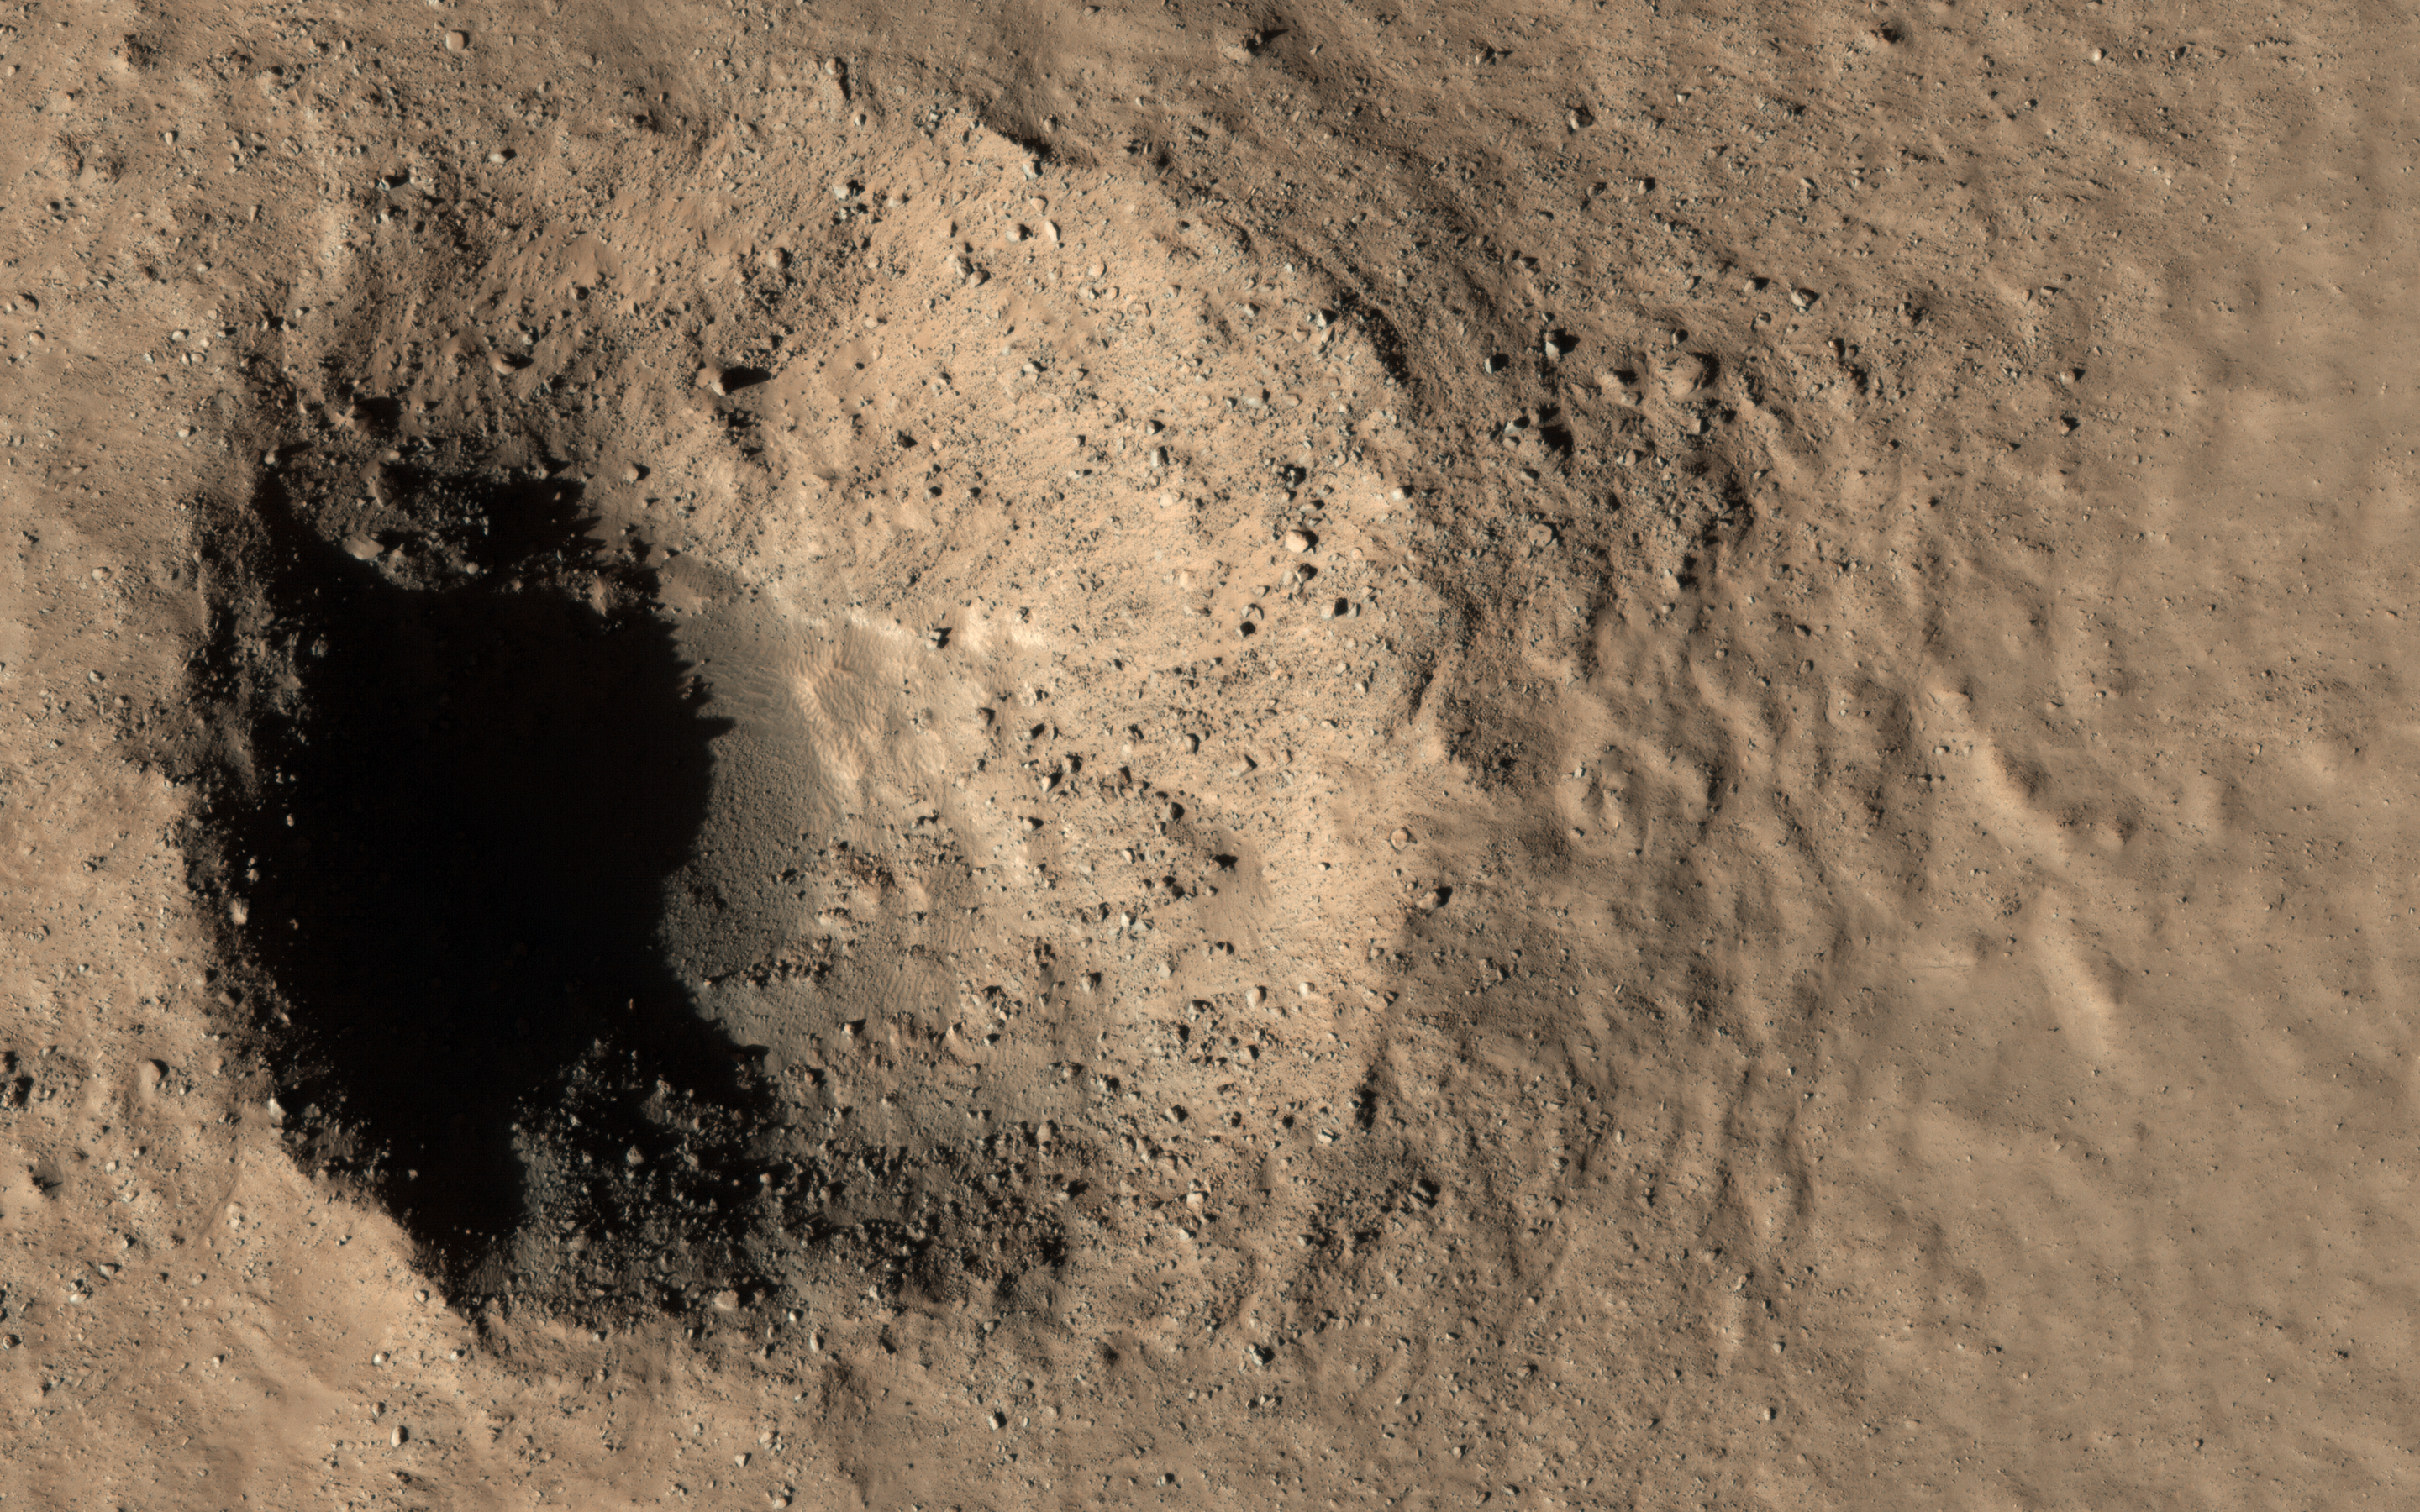

Two Young Craters

This image caught two different targets at once! In the top (northern) part there is a geologically-young crater about 300 meters in diameter, with rocky ejecta. The crater looks very fresh and steep and is not buried or filled in with the smooth deposits that cover the region. Craters like this tell us what is in the shallow subsurface and are very valuable for understanding the geology.

In the bottom (southern) part is a smaller crater, only about 15 meters across. This one is even younger, having formed between 2008 and 2010, when it was detected by MRO’s Context Camera. The smaller crater exposed subsurface ice, and HiRISE has been re-imaging it to see how it changes as the ice slowly sublimates away. Compare this image to ESP_017926_2310 to see what has happened in the last decade!

The map is projected here at a scale of 25 centimeters (9.8 inches) per pixel. (The original image scale is 30.3 centimeters [11.9 inches] per pixel [with 1 x 1 binning]; objects on the order of 91 centimeters [35.8 inches] across are resolved.) North is up.

The University of Arizona, in Tucson, operates HiRISE, which was built by Ball Aerospace & Technologies Corp., in Boulder, Colorado. NASA’s Jet Propulsion Laboratory, a division of Caltech in Pasadena, California, manages the Mars Reconnaissance Orbiter Project for NASA’s Science Mission Directorate, Washington.

Credit: NASA/JPL-Caltech/University of Arizona